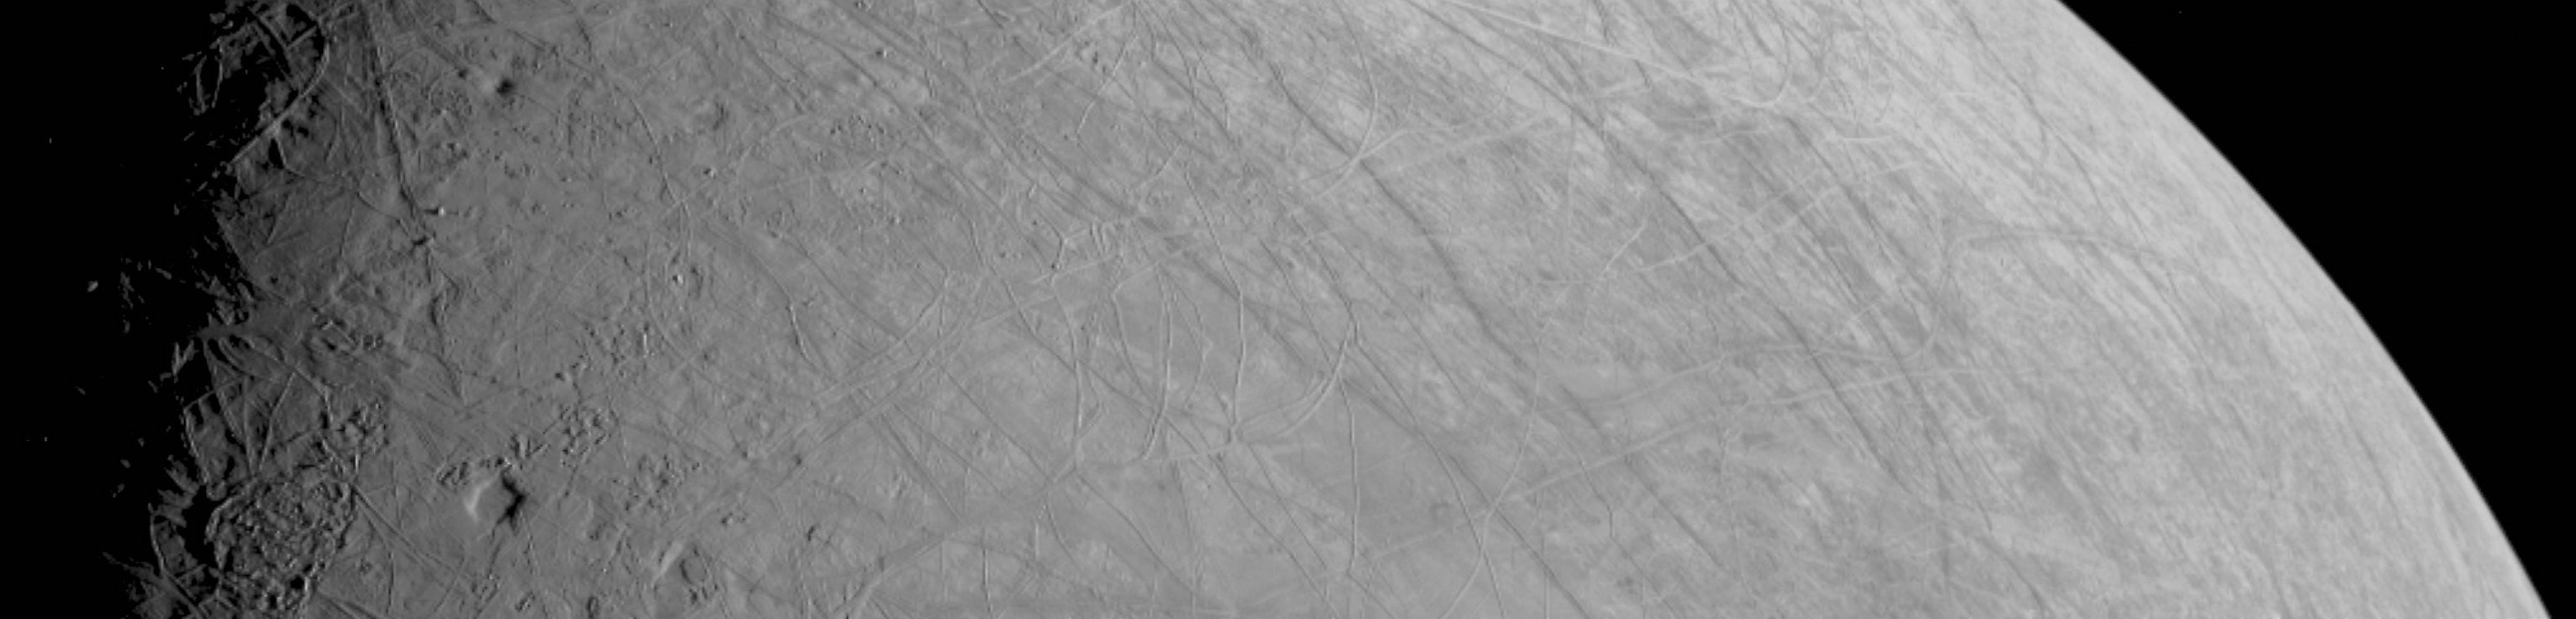

First Image of Europa From Juno’s Close Flyby

This look at the complex, ice-covered surface of Jupiter’s moon Europa came from NASA’s Juno mission during a close pass on Sept. 29, 2022. At closest approach, the spacecraft came within a distance of about 219 miles (352 kilometers). Juno’s flyby is only the third close pass of the moon in history and the closest look any spacecraft has provided of Europa since Jan. 3, 2000, when NASA’s Galileo came within 218 miles (351 kilometers) of the surface.

Europa is the sixth-largest moon in the solar system, slightly smaller than Earth’s moon. Scientists think a salty ocean lies below a miles-thick ice shell.

This segment of the first image of Europa taken during this flyby by the spacecraft’s JunoCam (a public-engagement camera) zooms in on a swath of Europa’s surface north of the equator. Due to the enhanced contrast between light and shadow seen along the terminator (the nightside boundary, at 10 degrees west longitude), rugged terrain features are easily seen, including tall shadow-casting blocks, while bright and dark ridges and troughs curve across the surface. The oblong pit near the terminator might be a degraded impact crater. The vertical area covered in the image is 155 miles (250 kilometers) tall. The resolution of the image is 0.6 miles (1 kilometer) per pixel.

JunoCam’s raw images are available for the public to peruse and process into image products at https://missionjuno.swri.edu/junocam/processing. More information about NASA citizen science can be found at https://science.nasa.gov/citizenscience and https://www.nasa.gov/solve/opportunities/citizenscience.

More information about Juno is at https://www.nasa.gov/juno and https://missionjuno.swri.edu. For more about this finding and other science results, see https://www.missionjuno.swri.edu/science-findings.

NASA’s Jet Propulsion Laboratory manages the Juno mission for the principal investigator, Scott Bolton, of Southwest Research Institute in San Antonio. Juno is part of NASA’s New Frontiers Program, which is managed at NASA’s Marshall Space Flight Center in Huntsville, Alabama, for NASA’s Science Mission Directorate. Lockheed Martin Space Systems, Denver, built the spacecraft. Caltech in Pasadena, California, manages JPL for NASA.

Credit: NASA/JPL-Caltech/SWRI/MSSS